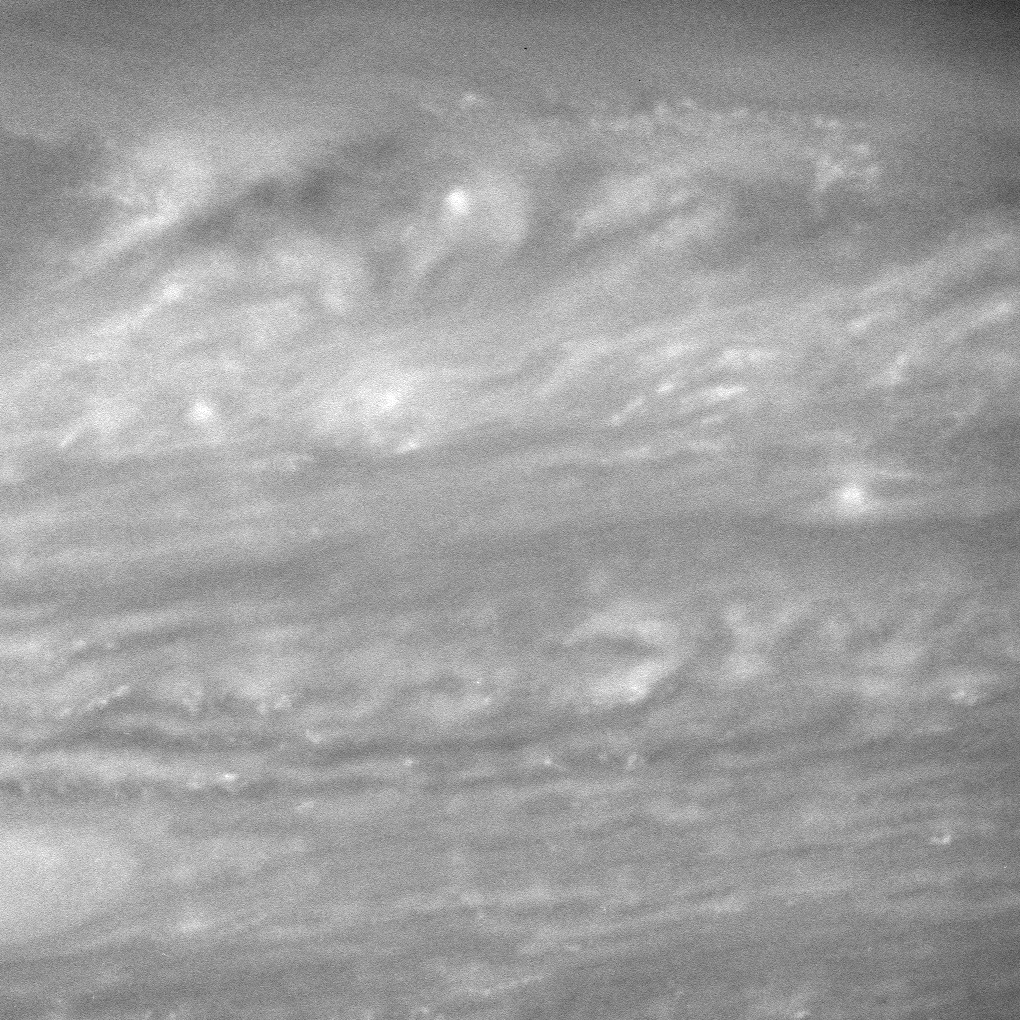

Clues in the Clouds

Cassini images of Saturn’s dynamic atmosphere, like this detailed view, will be combined with data from the spacecraft’s two infrared-sensing instruments (the Visible and Infrared Mapping Spectrometer and the Composite Infrared Spectrometer) to measure correlations among cloud features at many altitudes and infer heat flow across the planet.

The numerous small, white blobs generally indicate disturbed and turbulent regions.

The image was taken with the Cassini spacecraft wide-angle camera on May 22, 2006 at a distance of approximately 331,000 kilometers (206,000 miles) from Saturn. The image was obtained using a spectral filter sensitive to wavelengths of infrared light centered at 752 nanometers. Image scale is 16 kilometers (10 miles) per pixel.

The Cassini-Huygens mission is a cooperative project of NASA, the European Space Agency and the Italian Space Agency. The Jet Propulsion Laboratory, a division of the California Institute of Technology in Pasadena, manages the mission for NASA’s Science Mission Directorate, Washington, D.C. The Cassini orbiter and its two onboard cameras were designed, developed and assembled at JPL. The imaging operations center is based at the Space Science Institute in Boulder, Colo.

Credit: NASA/JPL/Space Science Institute